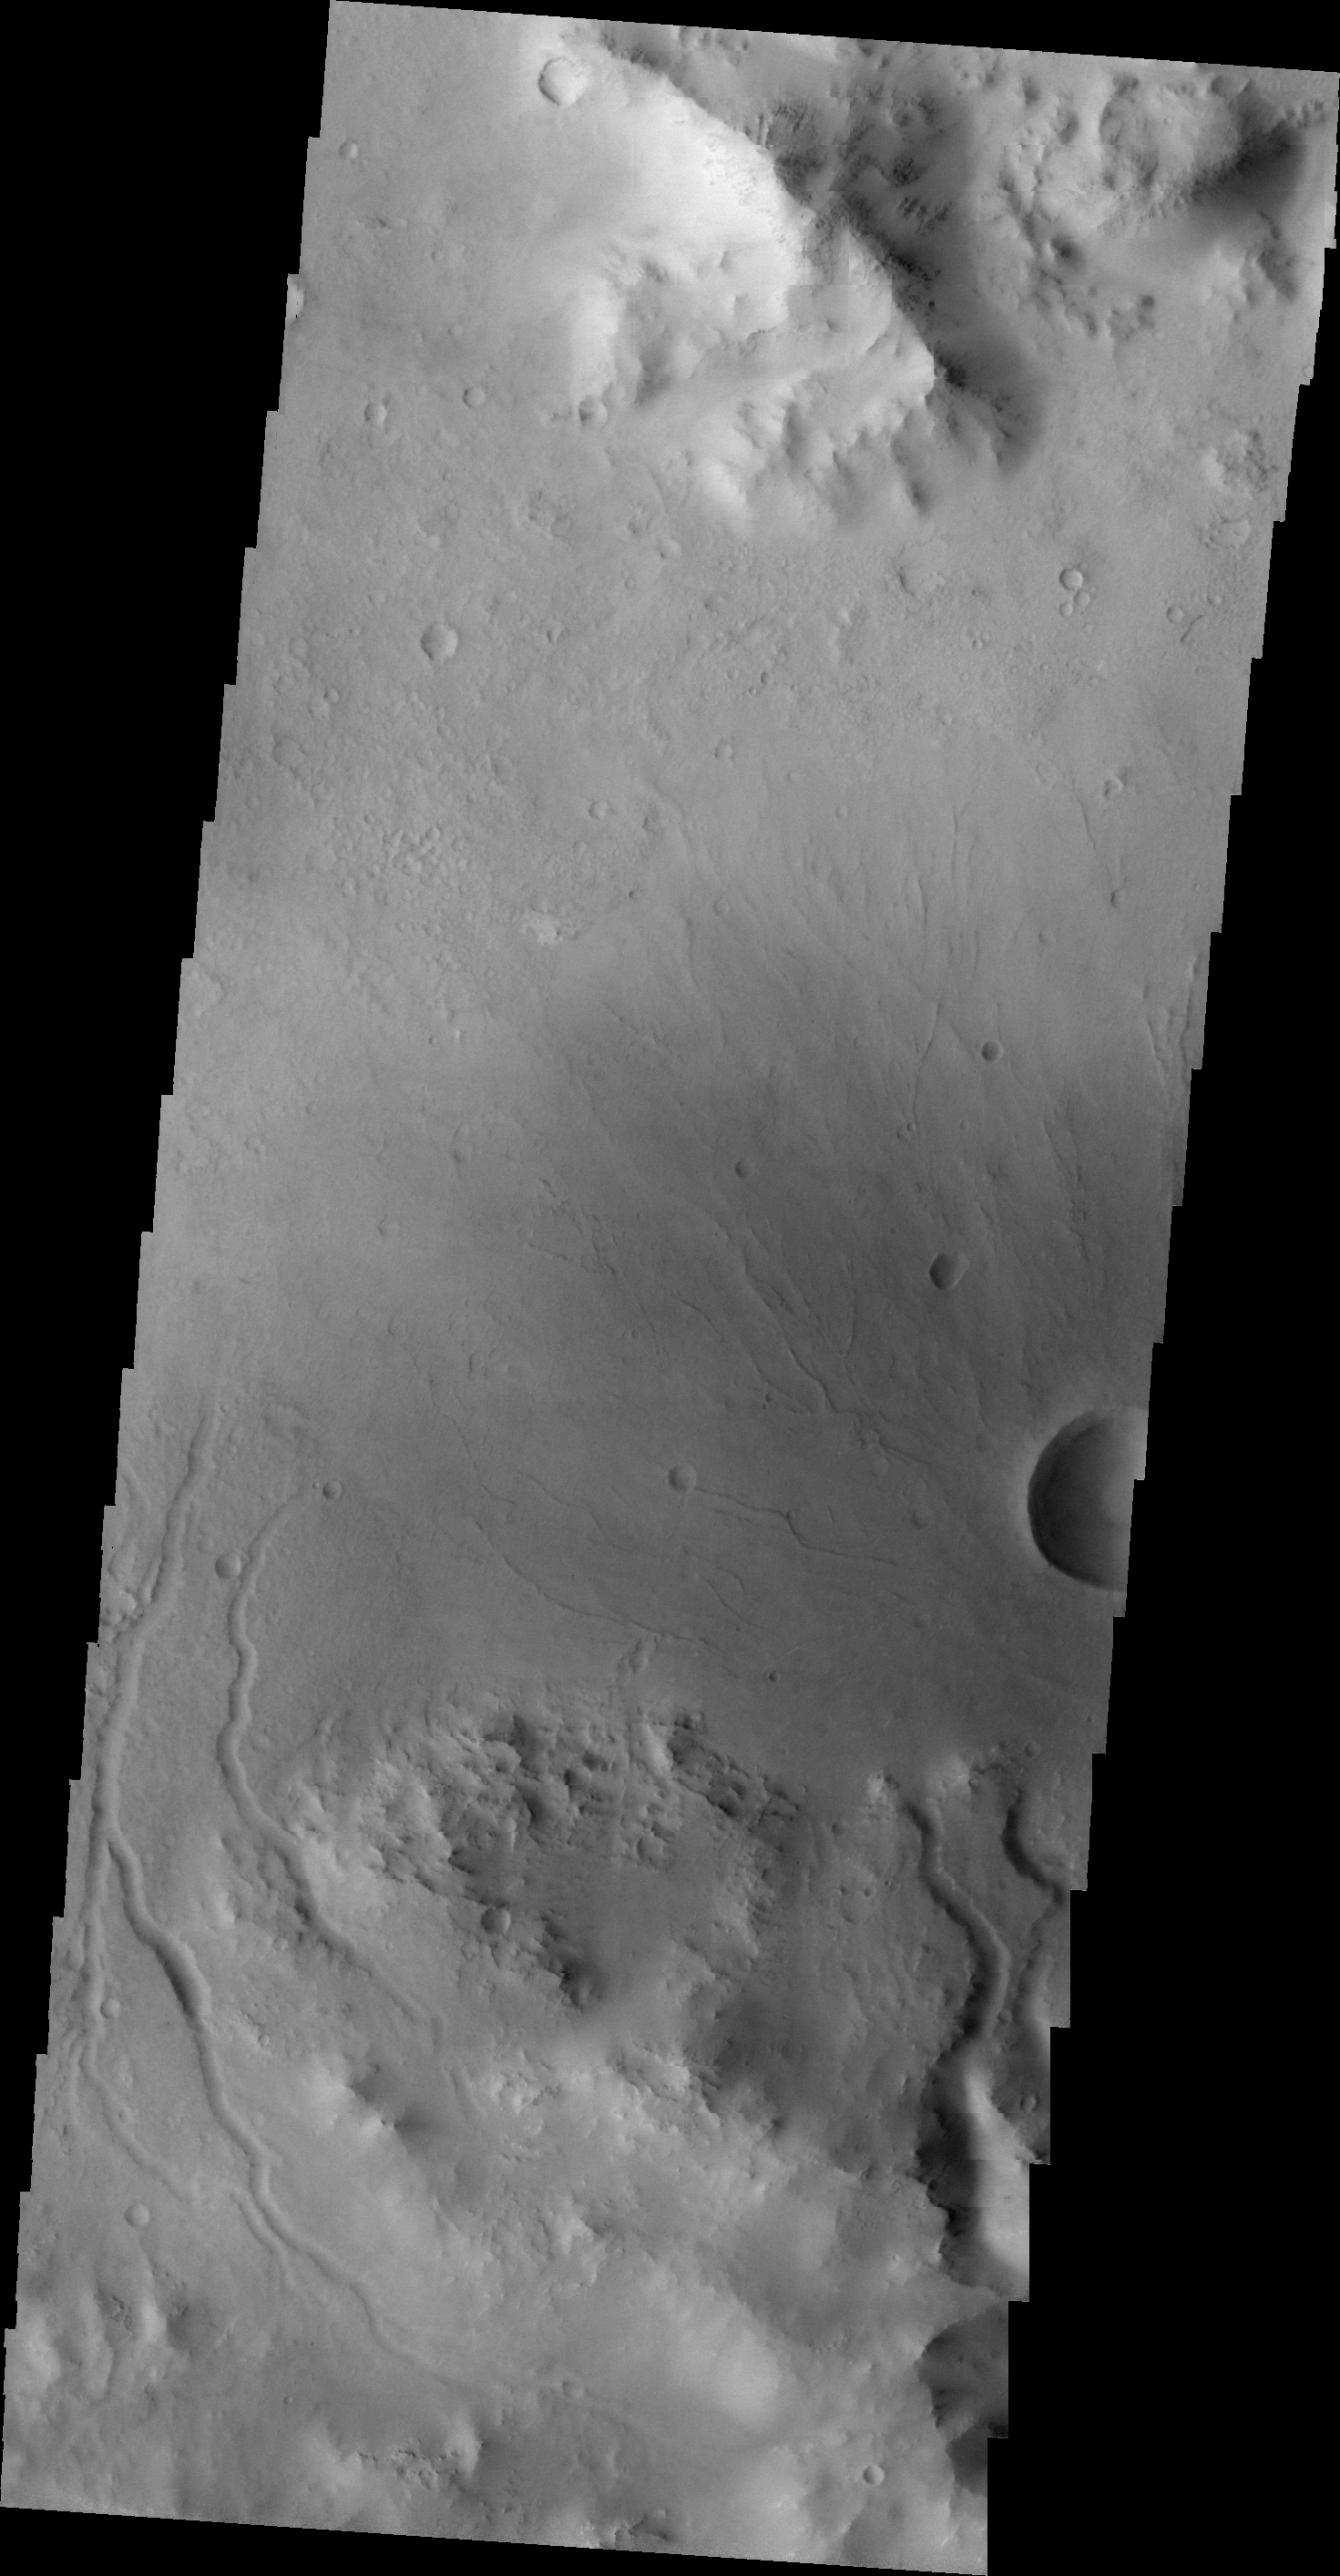

Channels

The channels in this VIS image are draining the rim of an unnamed crater in Terra Sabaea.

Image information: VIS instrument. Latitude -23.7N, Longitude 27.9E. 20 meter/pixel resolution.

Please see the THEMIS Data Citation Note for details on crediting THEMIS images.

Note: this THEMIS visual image has not been radiometrically nor geometrically calibrated for this preliminary release. An empirical correction has been performed to remove instrumental effects. A linear shift has been applied in the cross-track and down-track direction to approximate spacecraft and planetary motion. Fully calibrated and geometrically projected images will be released through the Planetary Data System in accordance with Project policies at a later time.

NASA’s Jet Propulsion Laboratory manages the 2001 Mars Odyssey mission for NASA’s Office of Space Science, Washington, D.C. The Thermal Emission Imaging System (THEMIS) was developed by Arizona State University, Tempe, in collaboration with Raytheon Santa Barbara Remote Sensing. The THEMIS investigation is led by Dr. Philip Christensen at Arizona State University. Lockheed Martin Astronautics, Denver, is the prime contractor for the Odyssey project, and developed and built the orbiter. Mission operations are conducted jointly from Lockheed Martin and from JPL, a division of the California Institute of Technology in Pasadena.

Credit: NASA/JPL/ASU